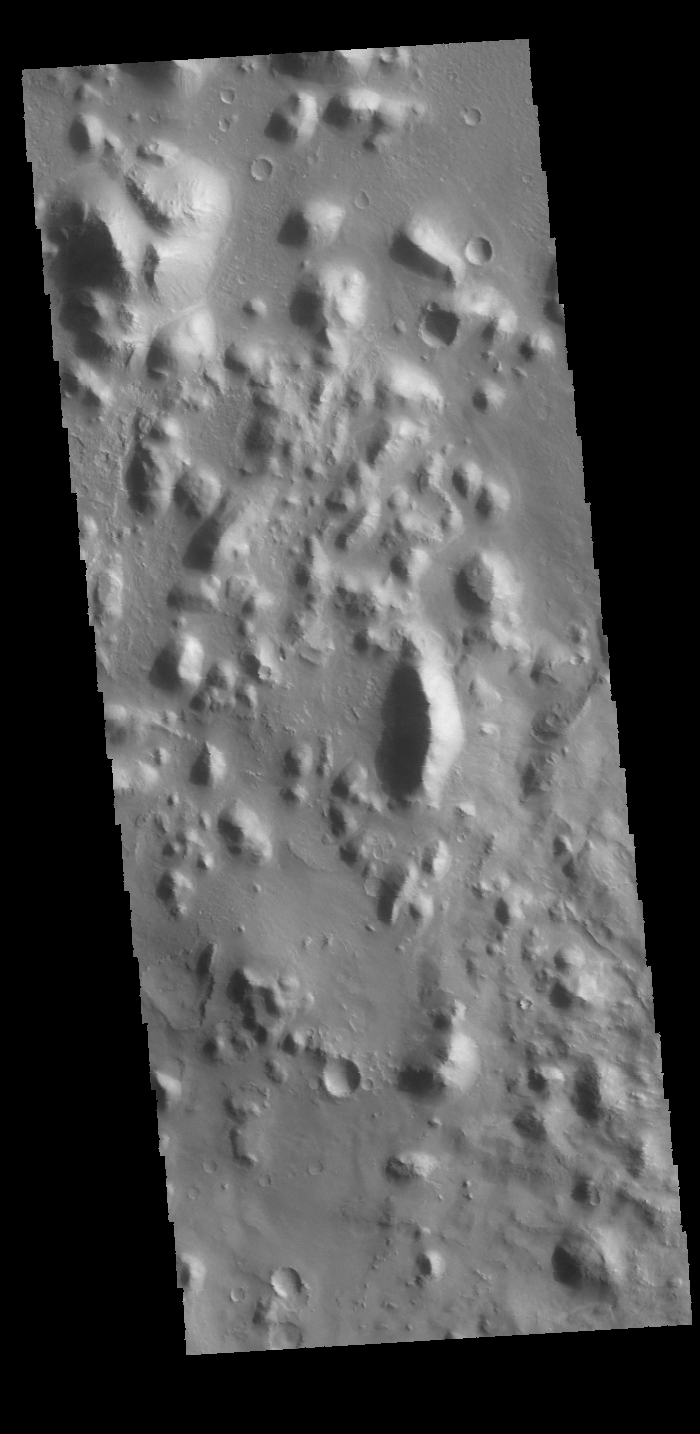

Nepenthes Mensae

The hills in this VIS image are part of Nepenthes Mensae, which is located along the margin of Terra Cimmeria.

Credit: NASA/JPL-Caltech/ASU